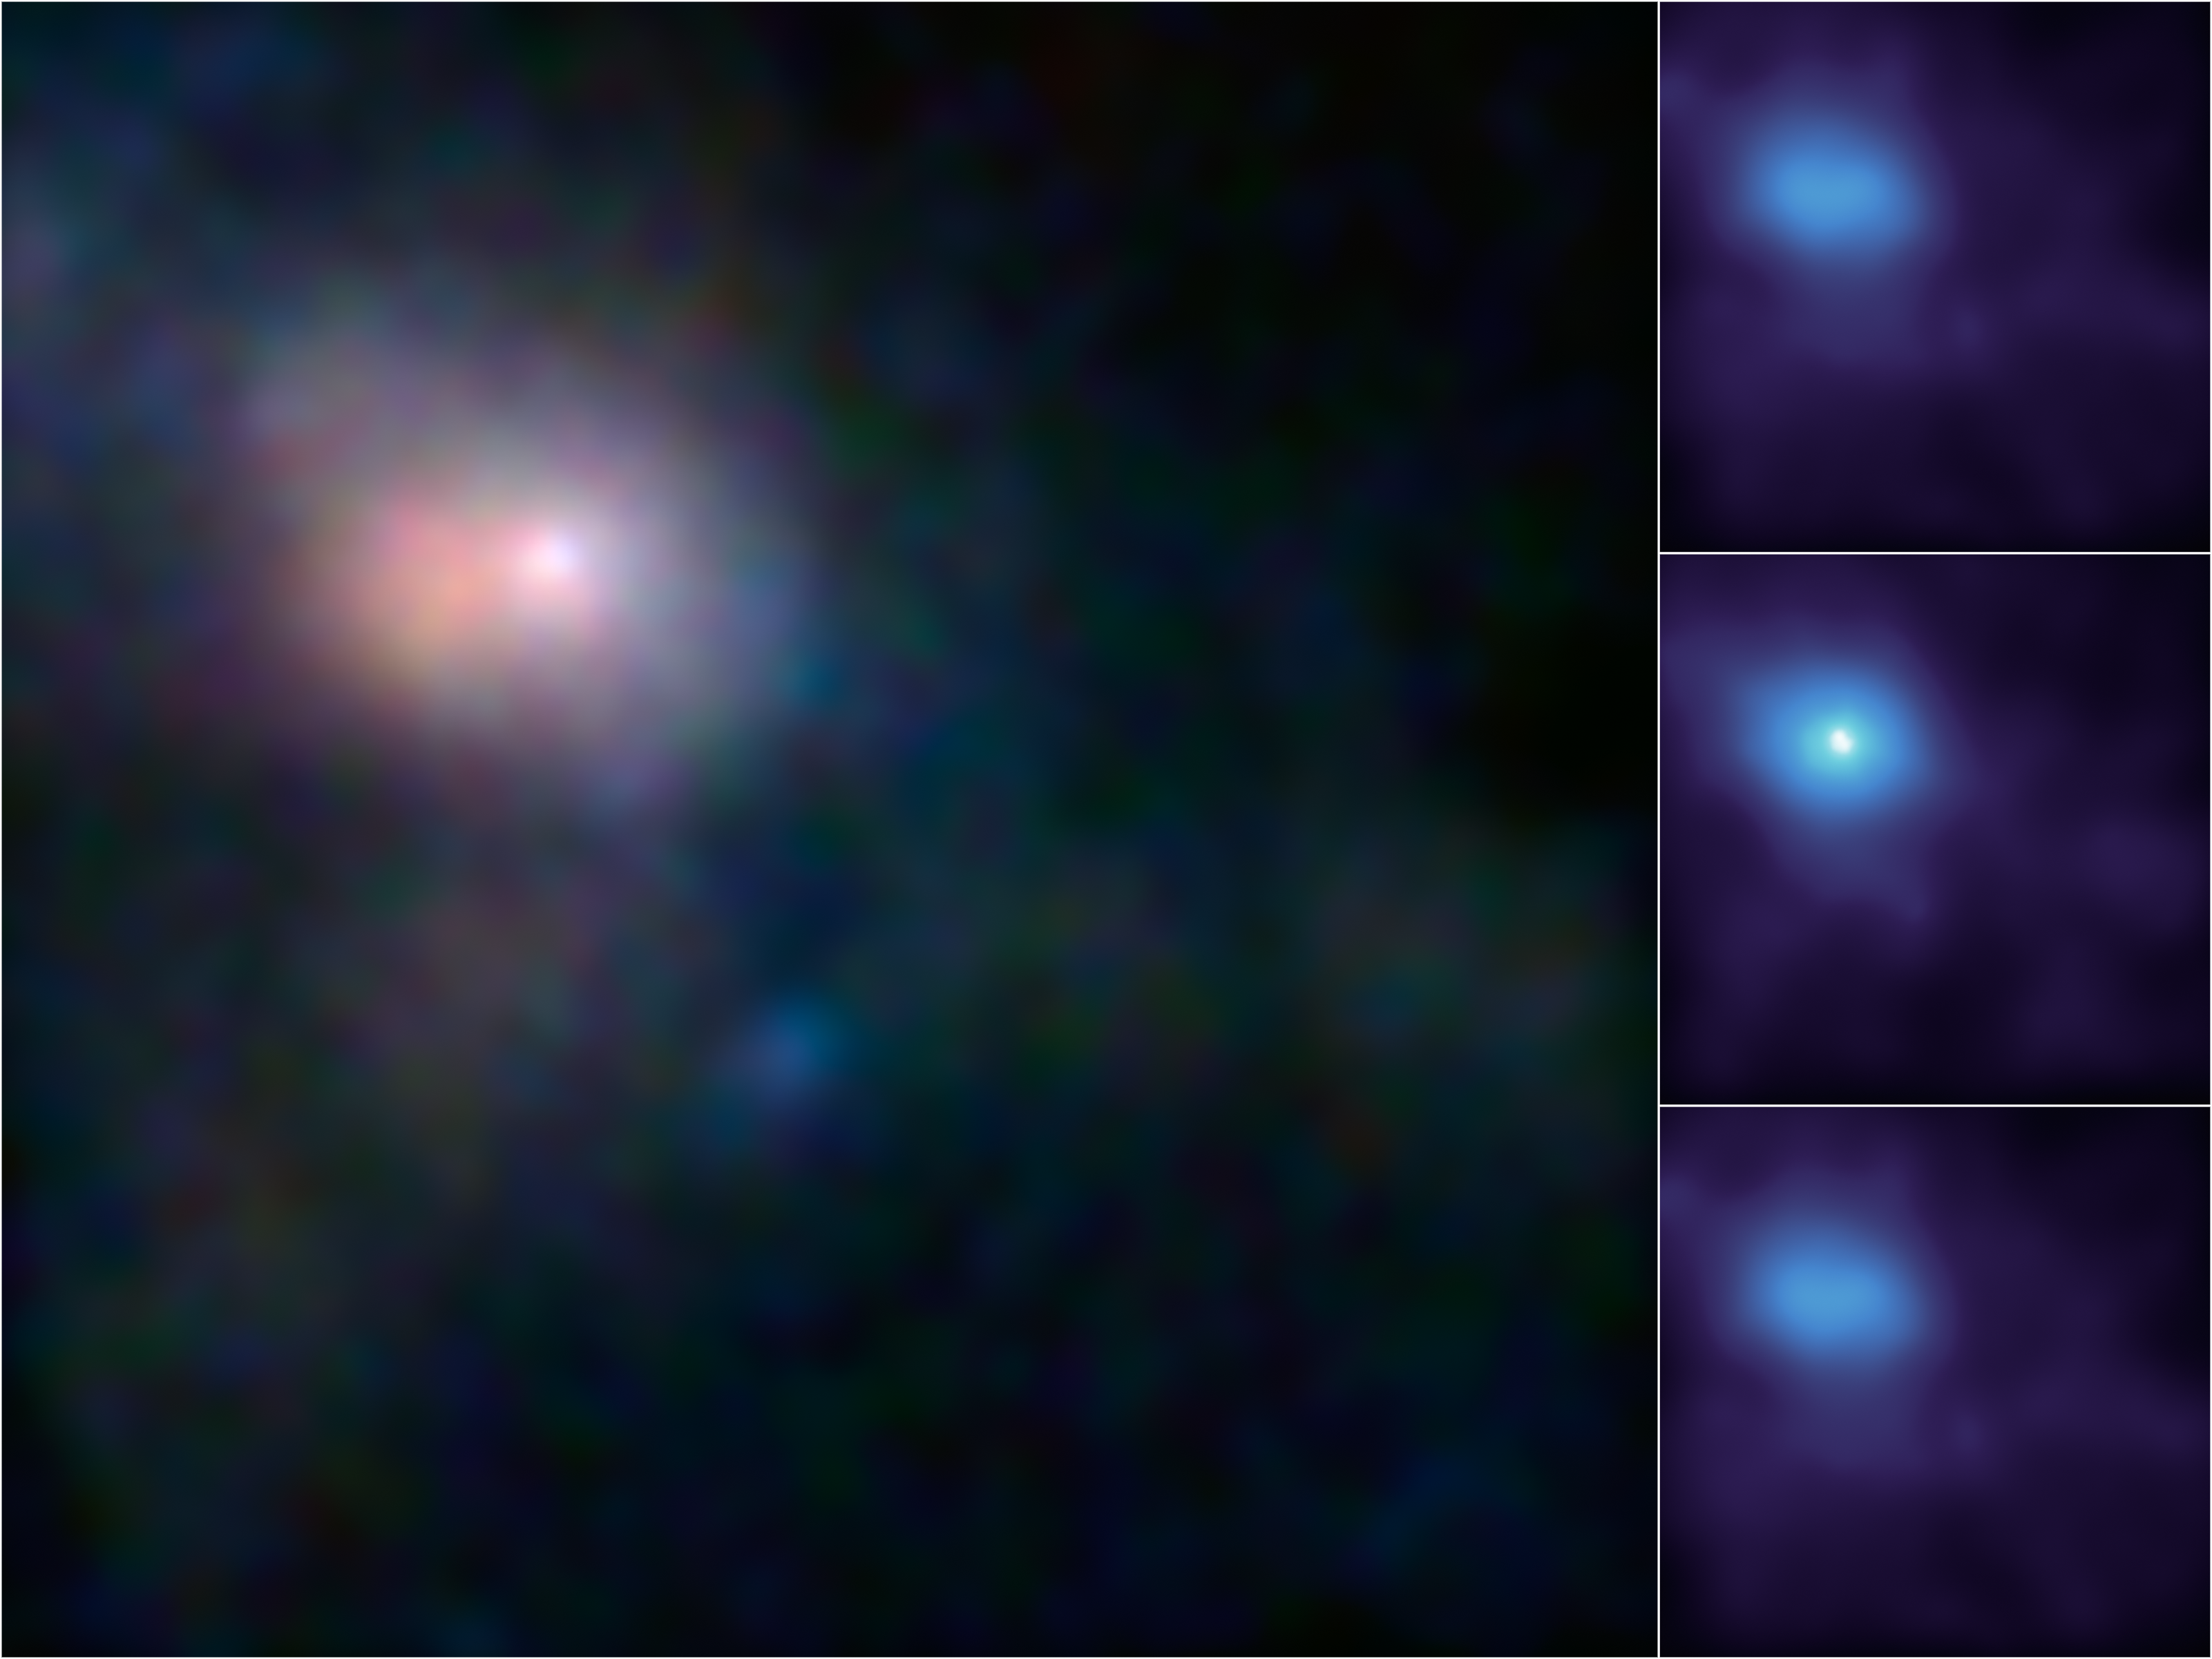

First Look at Milky Way’s Monster in High-Energy X-ray Light

These are the first, focused high-energy X-ray views of the area surrounding the supermassive black hole, called Sagittarius A*, at the center of our galaxy. The images were taken by NASA’s black-hole hunter, the Nuclear Spectroscopic Telescope Array, or NuSTAR. Different X-ray energies have been assigned colors to make the composite images shown here.

While Sagittarius A*, or Sgr A* for short, is huge — about 4 million times the mass of our sun — it’s actually smaller than typical black holes situated at the centers of galaxies. Sgr A* is also a lot quieter than other supermassive black holes, only nibbling on fuel, such as stars, gas clouds, comets or asteroids — or not eating at all. The black hole’s eating habits are still largely a mystery, which NuSTAR’s new views will help address.

In the main image, the brightest white dot is the hottest material located closest to the black hole, and the surrounding pinkish blob is hot gas, likely belonging to a nearby supernova remnant. The time series at right shows a flare caught by NuSTAR over an observing period of two days in July; the middle panel shows the peak of the flare, when the black hole was consuming and heating matter to temperatures up to 180 million degrees Fahrenheit (100 million degrees Celsius).

The main image is composed of light seen at four different X-ray energies. Blue light represents energies of 10 to 30 kiloelectron volts (keV); green is 7 to 10 keV; and red is 3 to 7 keV. The time series shows light with energies of 3 to 30 keV.

Credit: NASA/JPL-Caltech